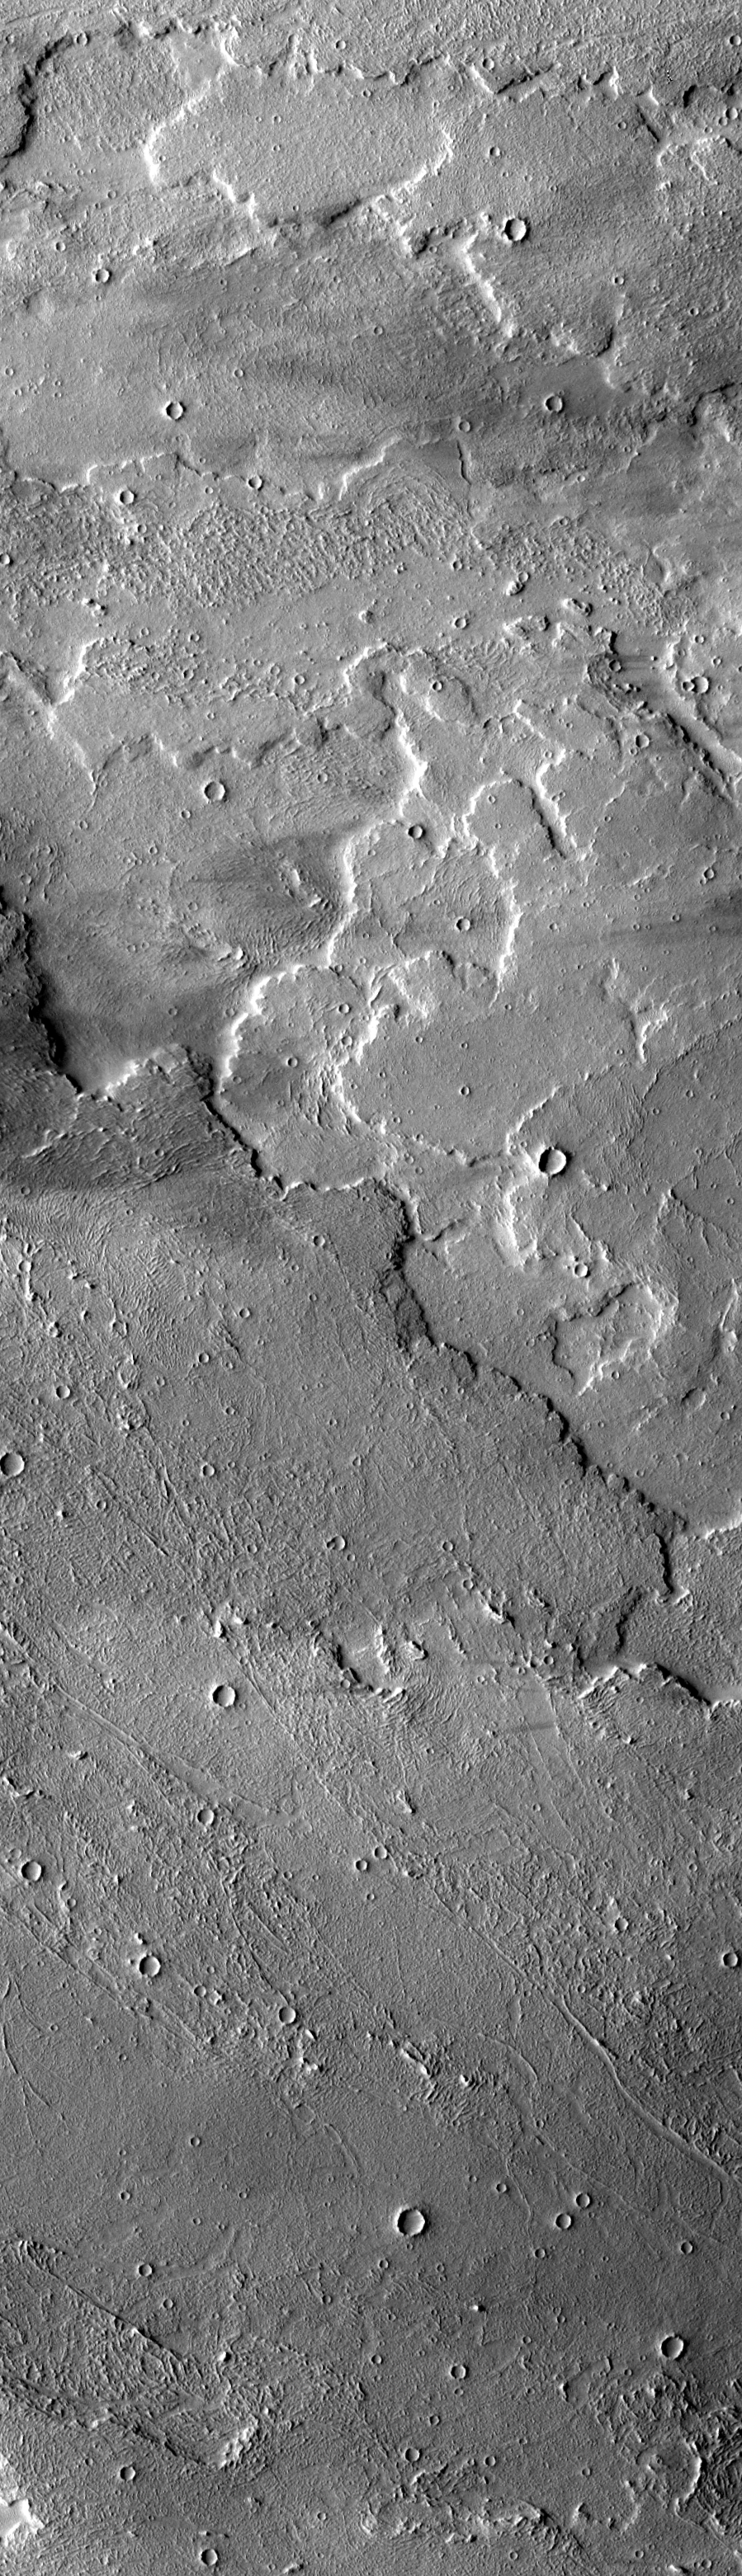

Broad Western Flows from Arsia Mons

As we move futher away from the volcano, the western flows change in appearance. The flows are typically broad, and the surface texture is more subdued than the southern flows. At the bottom of the image a windstreak “tail” has formed behind a crater. Other dark streaks indicate that strong westward blowing winds occur in this region.

Image information: VIS instrument. Latitude -9.6, Longitude 227.6 East (132.4 West). 17 meter/pixel resolution.

Note: this THEMIS visual image has not been radiometrically nor geometrically calibrated for this preliminary release. An empirical correction has been performed to remove instrumental effects. A linear shift has been applied in the cross-track and down-track direction to approximate spacecraft and planetary motion. Fully calibrated and geometrically projected images will be released through the Planetary Data System in accordance with Project policies at a later time.

NASA’s Jet Propulsion Laboratory manages the 2001 Mars Odyssey mission for NASA’s Office of Space Science, Washington, D.C. The Thermal Emission Imaging System (THEMIS) was developed by Arizona State University, Tempe, in collaboration with Raytheon Santa Barbara Remote Sensing. The THEMIS investigation is led by Dr. Philip Christensen at Arizona State University. Lockheed Martin Astronautics, Denver, is the prime contractor for the Odyssey project, and developed and built the orbiter. Mission operations are conducted jointly from Lockheed Martin and from JPL, a division of the California Institute of Technology in Pasadena.

Credit: NASA/JPL/Arizona State University